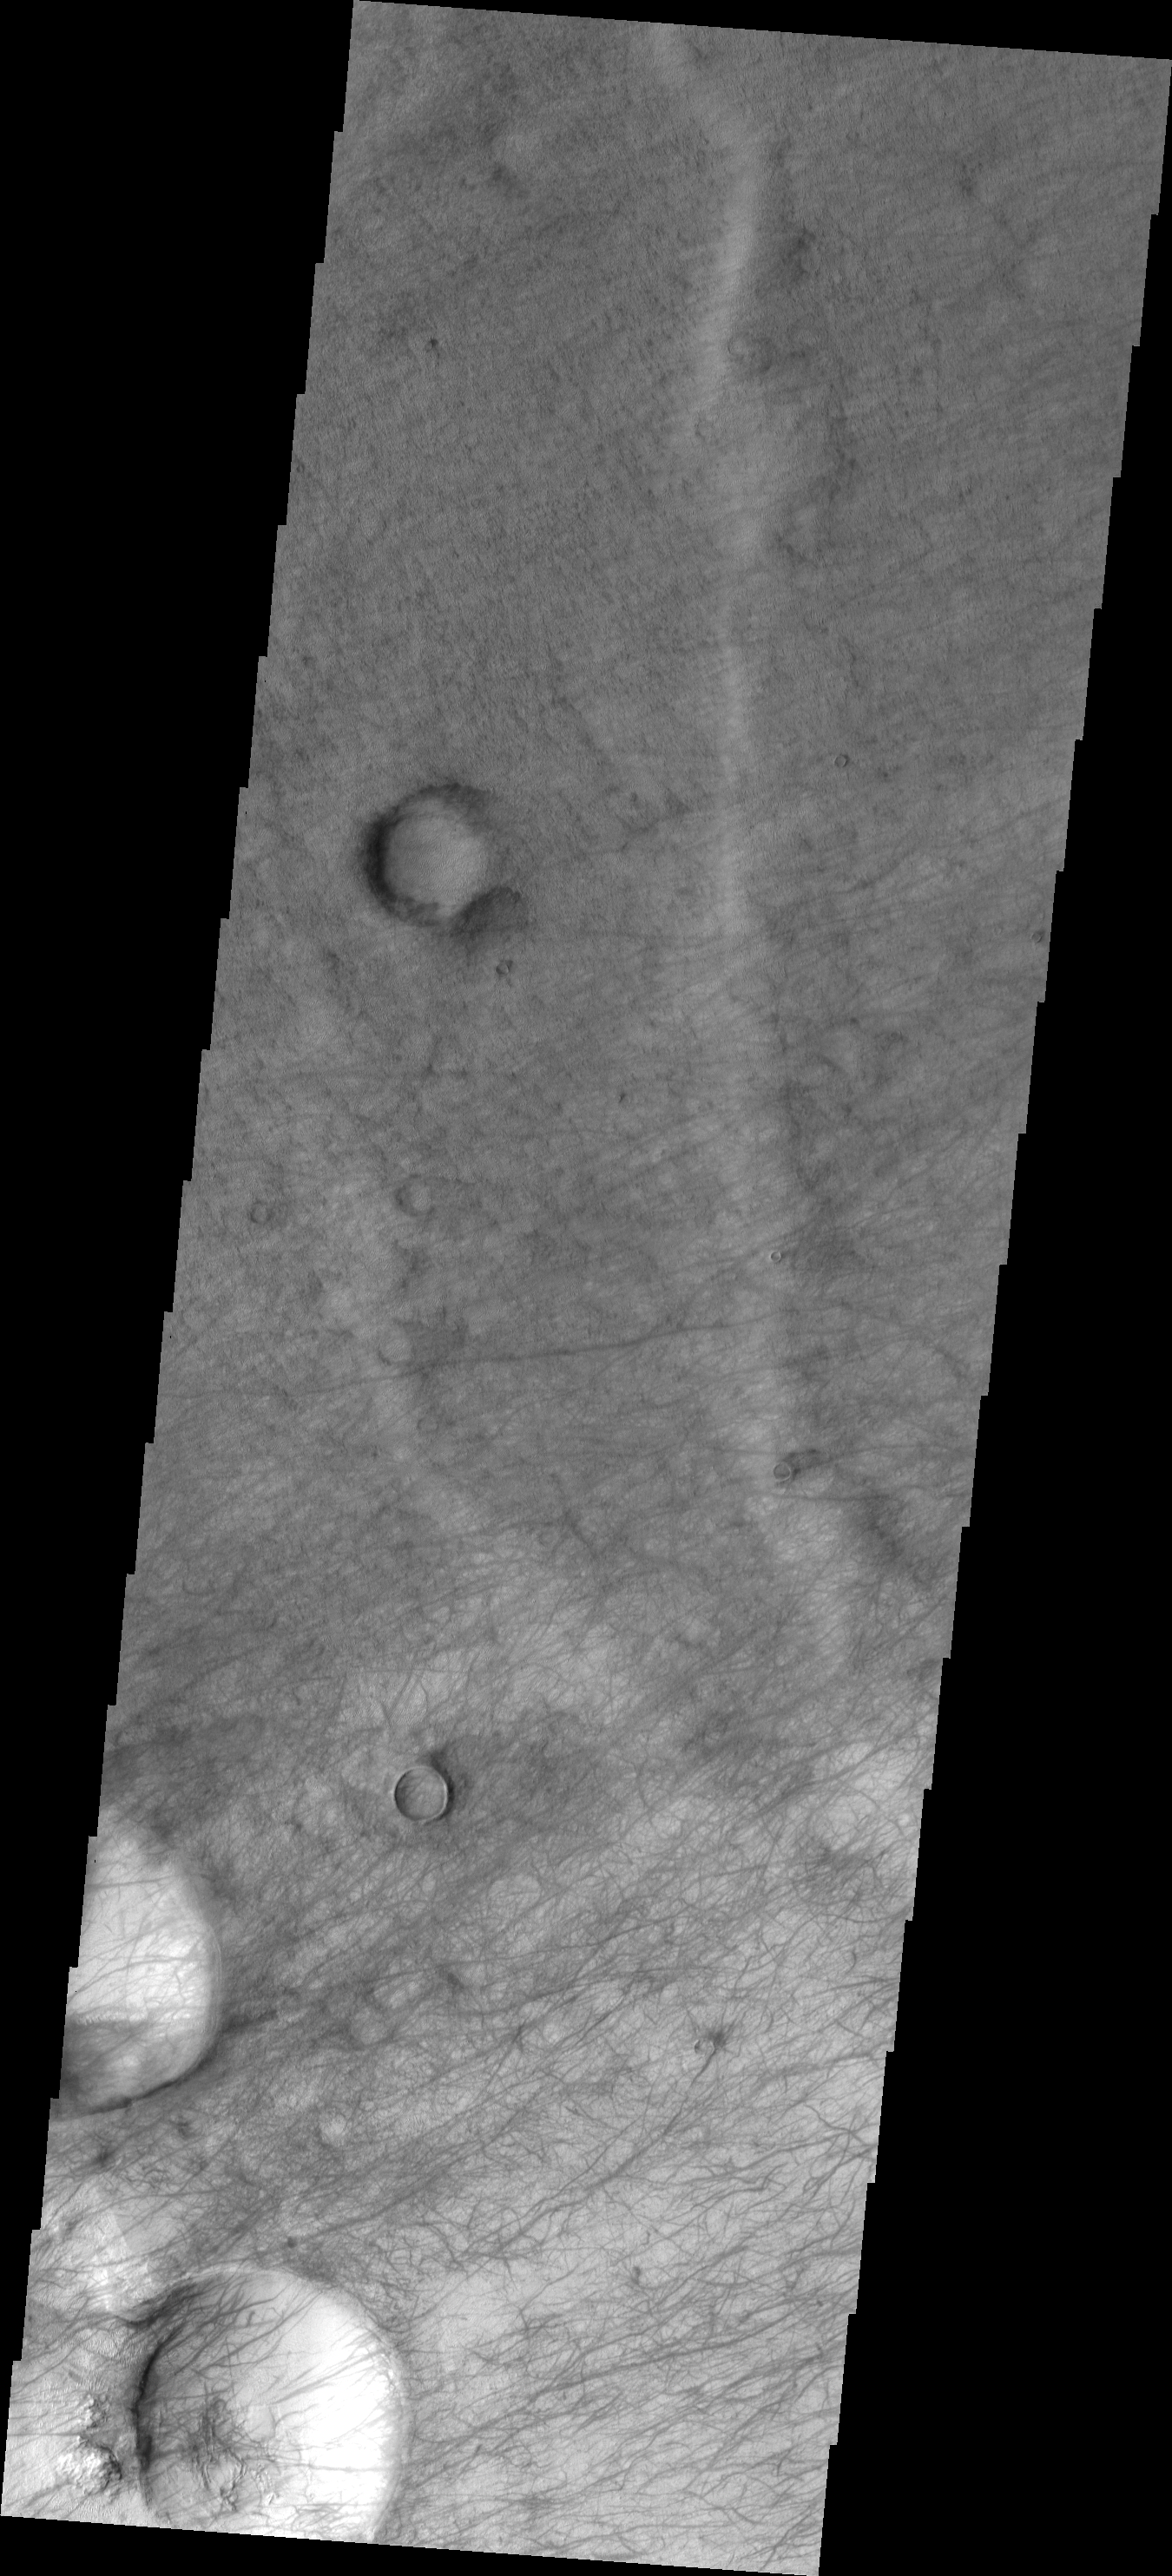

Dust Devil Tracks

This image shows a small portion of the floor of Proctor Crater. The part of the crater floor is host to hundreds of dust devil tracks.

Image information: VIS instrument. Latitude -48.0N, Longitude 28.9E. 17 meter/pixel resolution.

Please see the THEMIS Data Citation Note for details on crediting THEMIS images.

Note: this THEMIS visual image has not been radiometrically nor geometrically calibrated for this preliminary release. An empirical correction has been performed to remove instrumental effects. A linear shift has been applied in the cross-track and down-track direction to approximate spacecraft and planetary motion. Fully calibrated and geometrically projected images will be released through the Planetary Data System in accordance with Project policies at a later time.

NASA’s Jet Propulsion Laboratory manages the 2001 Mars Odyssey mission for NASA’s Office of Space Science, Washington, D.C. The Thermal Emission Imaging System (THEMIS) was developed by Arizona State University, Tempe, in collaboration with Raytheon Santa Barbara Remote Sensing. The THEMIS investigation is led by Dr. Philip Christensen at Arizona State University. Lockheed Martin Astronautics, Denver, is the prime contractor for the Odyssey project, and developed and built the orbiter. Mission operations are conducted jointly from Lockheed Martin and from JPL, a division of the California Institute of Technology in Pasadena.

Credit: NASA/JPL/ASU